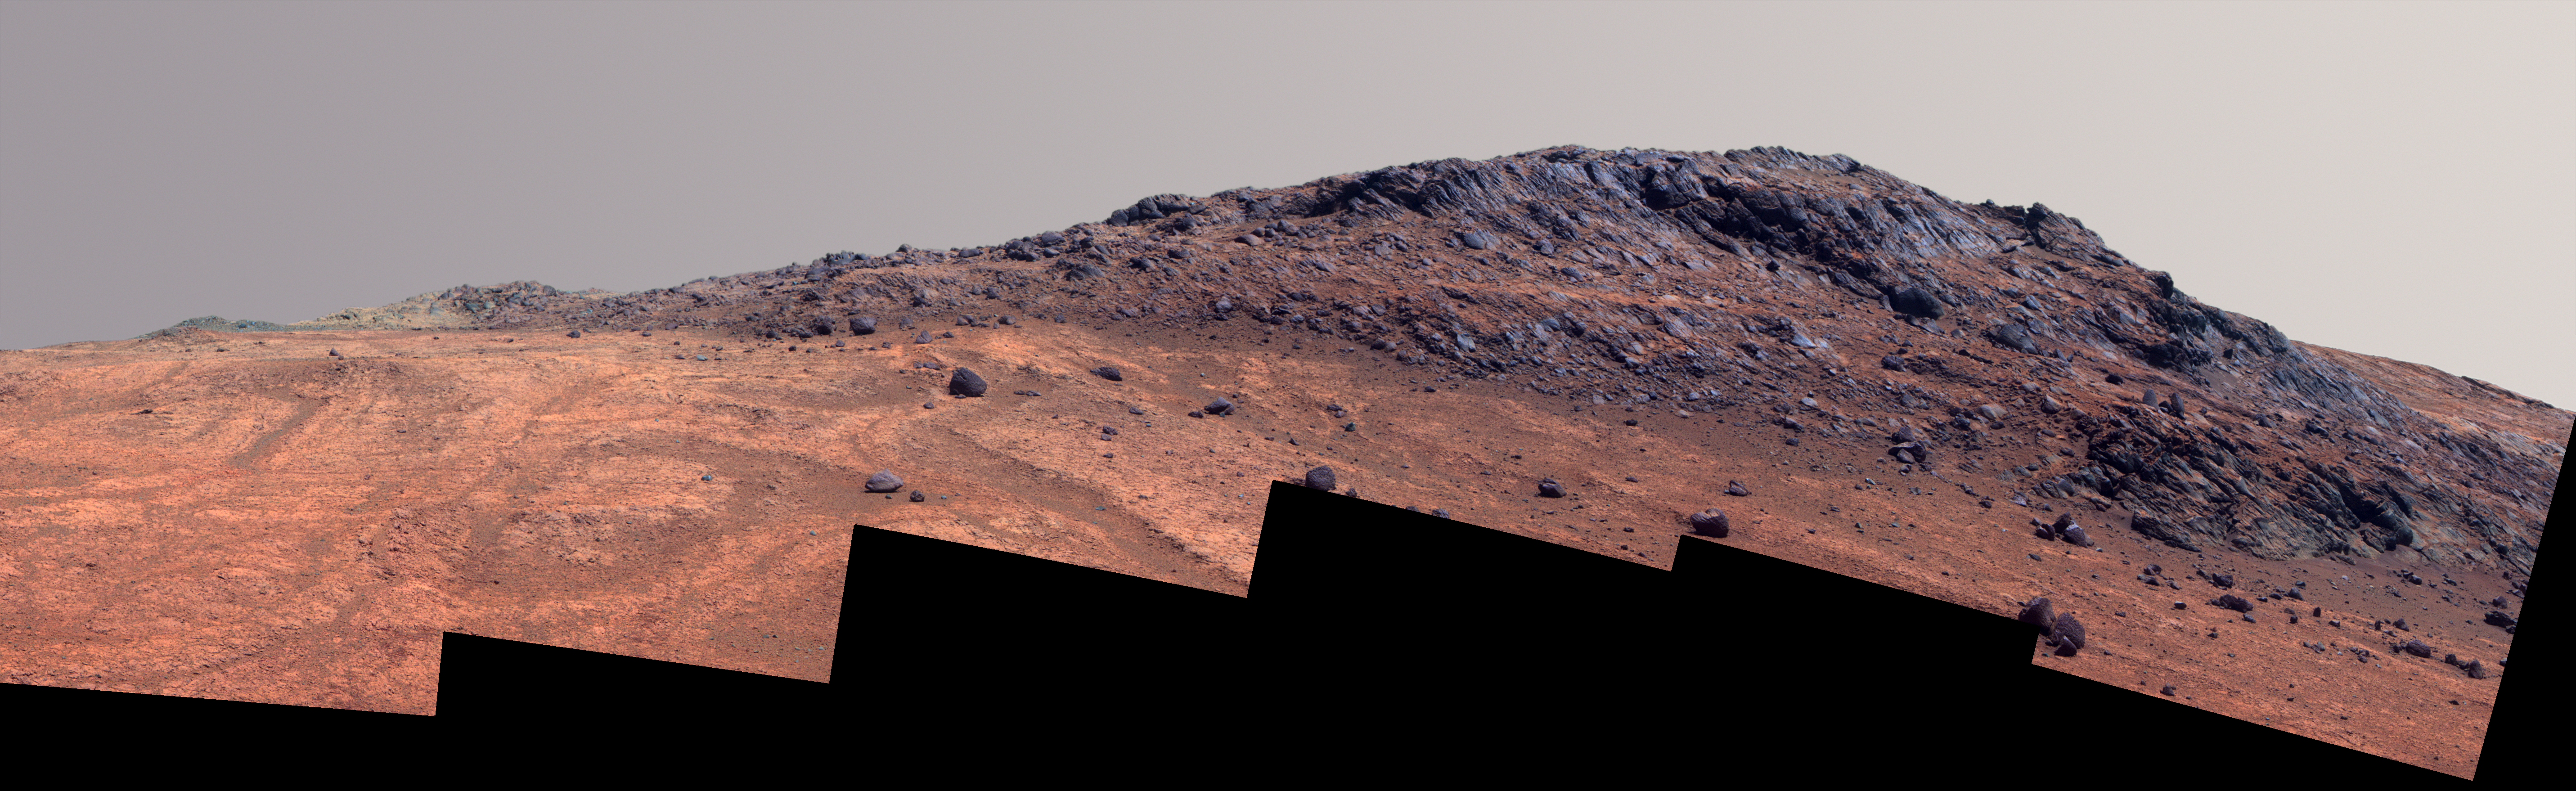

‘Hinners Point’ Above Floor of ‘Marathon Valley’ on Mars (Enhanced Color)

This Martian scene shows contrasting textures and colors of “Hinners Point,” at the northern edge of “Marathon Valley,” and swirling reddish zones on the valley floor to the left.

In this version of the image, the landscape is presented in enhanced color to make differences in surface materials more easily visible.

The summit takes its informal name as a tribute to Noel Hinners (1935-2014). For NASA’s Apollo program, Hinners played important roles in selection of landing sites on the moon and scientific training of astronauts. He then served as NASA associate administrator for space science, director of the Smithsonian National Air and Space Museum, director of NASA’s Goddard Space Flight Center, NASA chief scientist and associate deputy administrator of NASA. Subsequent to responsibility for the Viking Mars missions while at NASA, he spent the latter part of his career as vice president for flight systems at Lockheed Martin, where he had responsibility for the company’s roles in development and operation of NASA’s Mars Global Surveyor, Mars Reconnaissance Orbiter, Mars Odyssey, Phoenix Mars Lander, Stardust and Genesis missions.

Marathon Valley cuts generally east-west through the western rim of Endeavour Crater. The valley’s name refers to the distance Opportunity drove from its 2004 landing site to arrival at this location in 2014. The valley was a high-priority destination for the rover mission because observations from orbit detected clay minerals there.

Dark rocks on Hinners Point show a pattern dipping downward toward the interior of Endeavour, to the right from this viewing angle. The strong dip may have resulted from the violence of the impact event that excavated the crater.

Brighter rocks make up the valley floor. The reddish zones there may be areas where water has altered composition. Inspections by Opportunity have found compositions there are higher in silica and lower in iron than the typical composition of rocks on Endeavour’s rim.

The scene spans from west-southwest at left to northwest at right. The larger of two stones close to each other in the foreground left of center is about 5 inches (12 centimeters) wide. On bright bedrock to the right of those stones, Opportunity inspected a target informally named “Pvt. George Gibson.” Another inspected target, “Pvt. Silas Goodrich,” is on the valley floor near the left edge of this scene. The informal names for these targets refer to members of the Lewis and Clark expedition’s Corps of Discovery.

The image combines exposures taken through three of the Pancam’s color filters, centered on wavelengths of 753 nanometers (near-infrared), 535 nanometers (green) and 432 nanometers (violet). An approximately true-color version is at PIA19819.

JPL manages the Mars Exploration Rover Project for NASA’s Science Mission Directorate in Washington.

Credit: NASA/JPL-Caltech/Cornell Univ./Arizona State Univ.